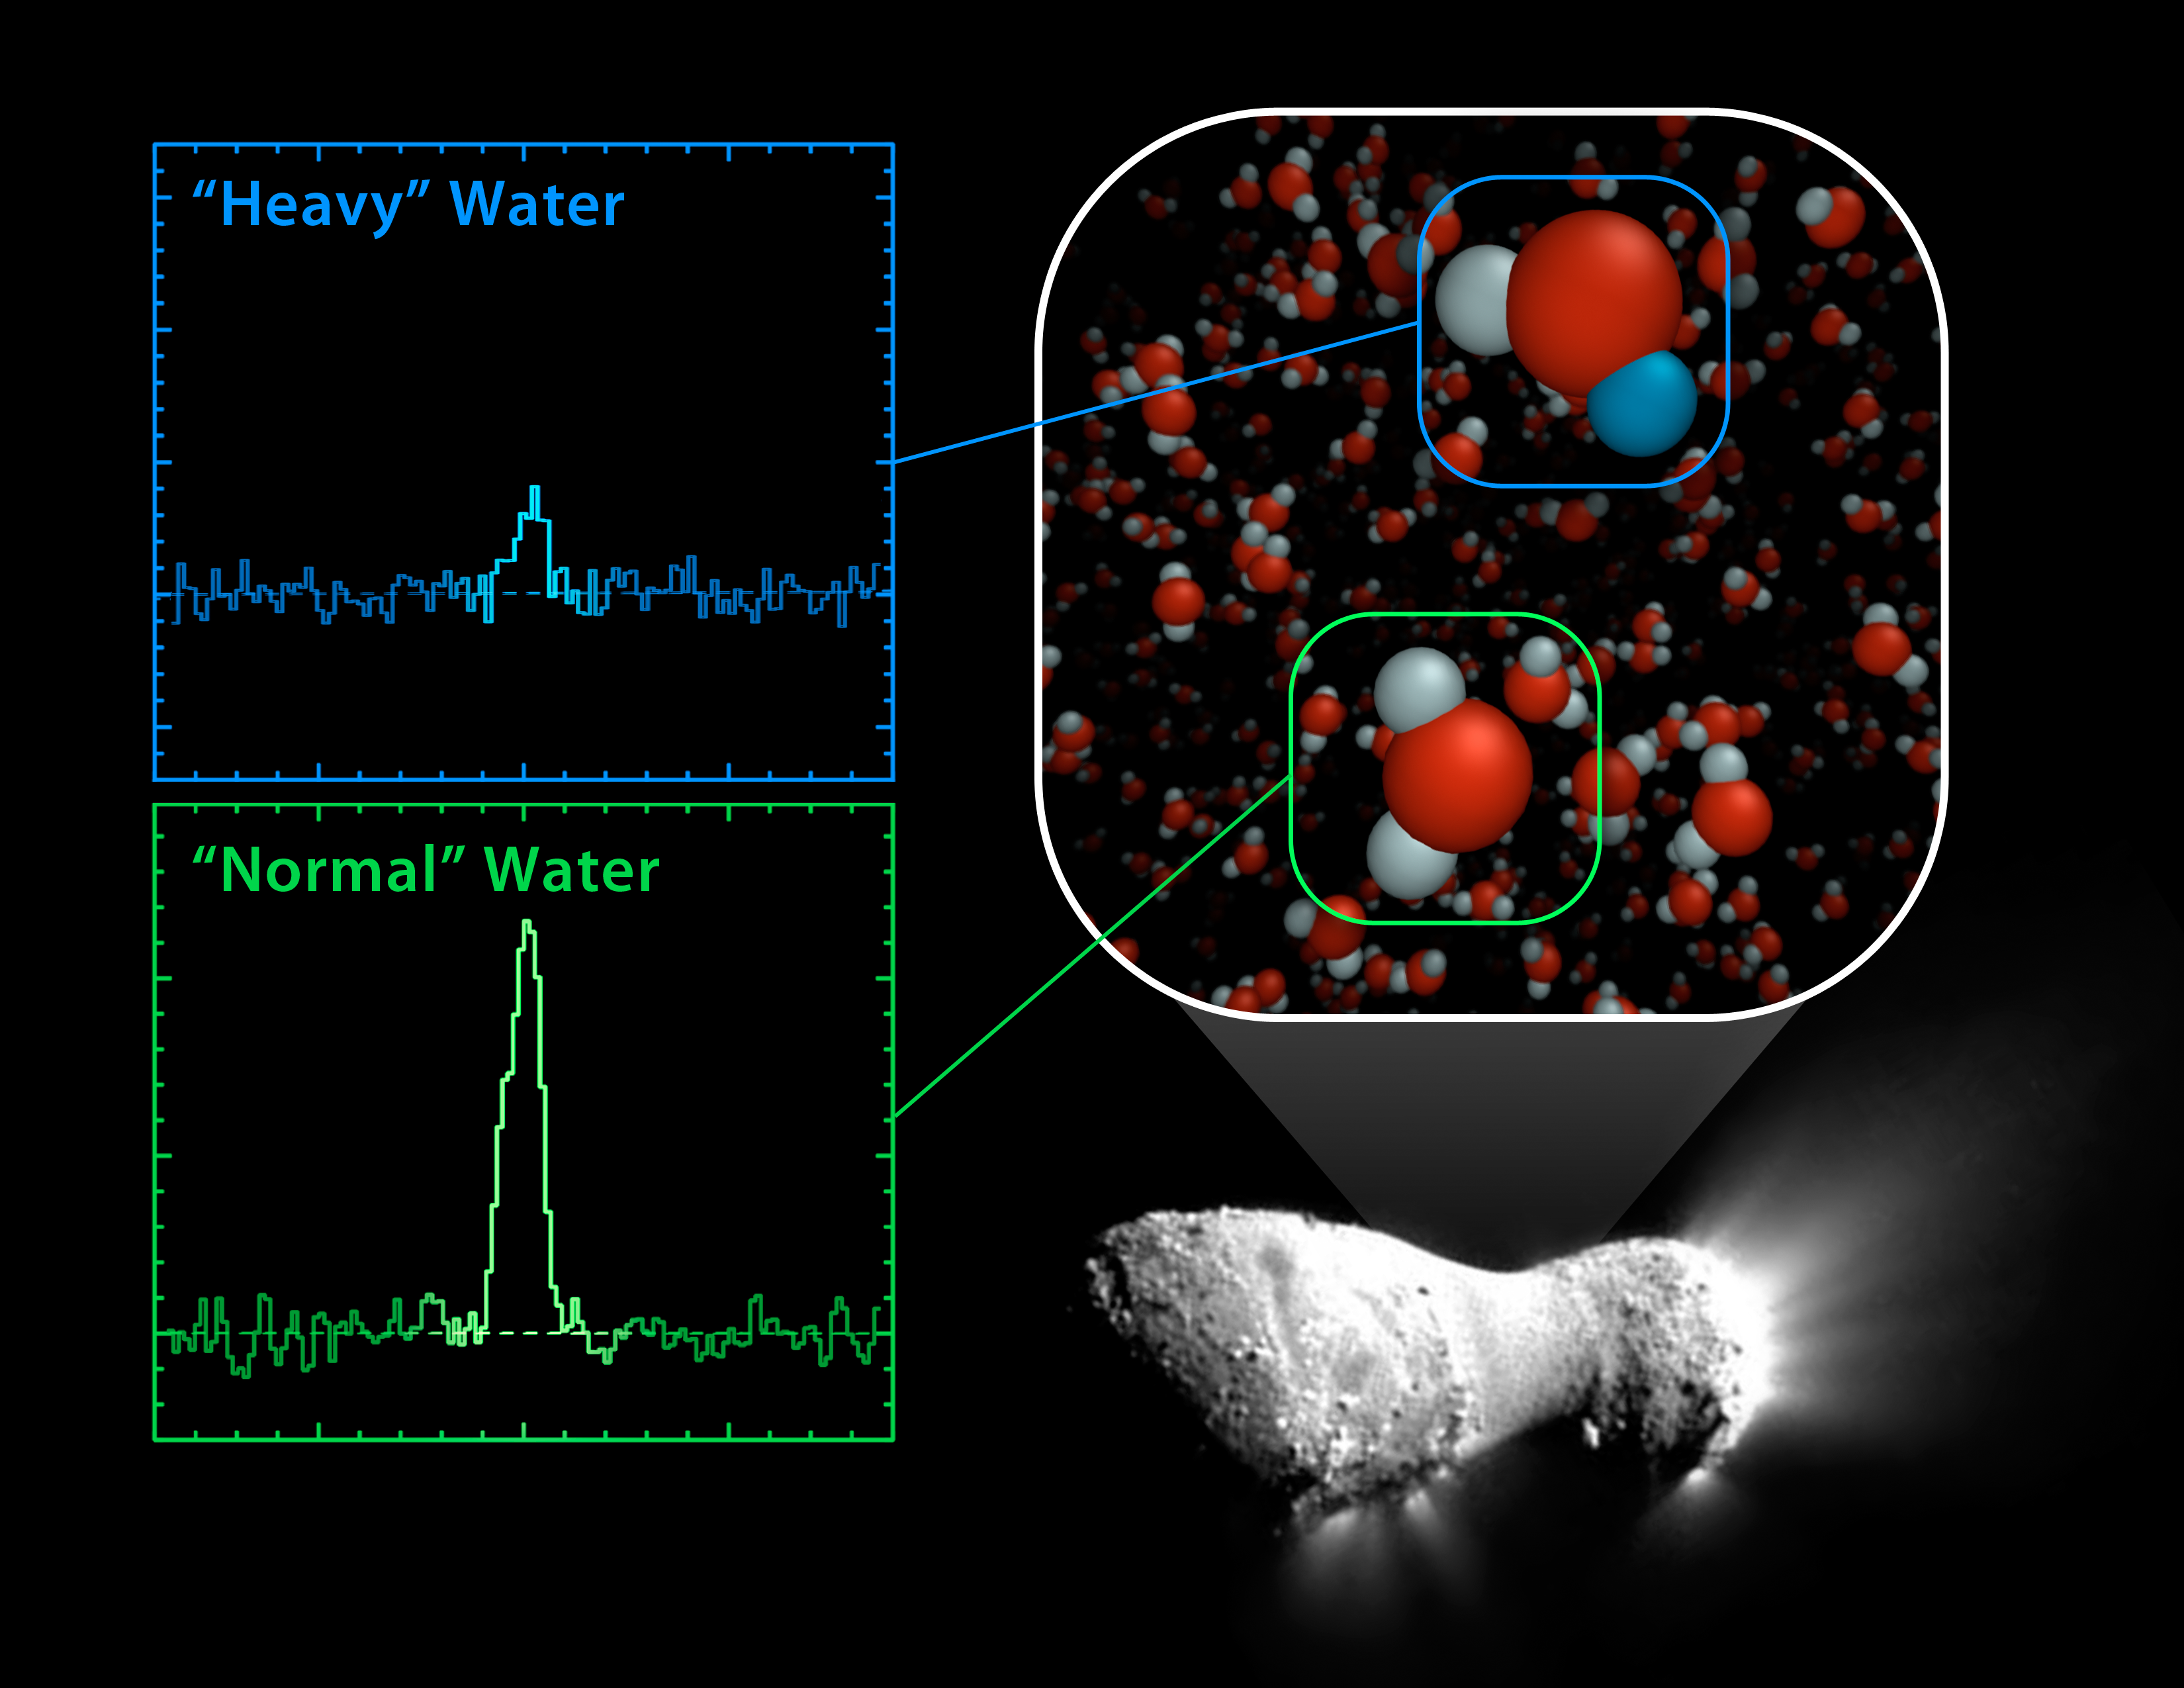

Heavy and Light Just Right

Using the Herschel Space Observatory, astronomers have discovered that comet Hartley 2 possesses a ratio of "heavy water" to light, or normal, water that matches what's found in Earth's oceans. In heavy water, one of the two hydrogen atoms has been replaced by the heavy hydrogen isotope known as deuterium. Hartley 2 contains half as much heavy water as other comets analyzed to date

Herschel's "Heterodyne Instrument for the Far Infrared," or HIFI, was used to obtain the spectral signatures of the water molecules, as shown here in the graphs.

The image of comet Harley 2 was taken by NASA's EPOXI mission.

Credit: NASA/JPL-Caltech